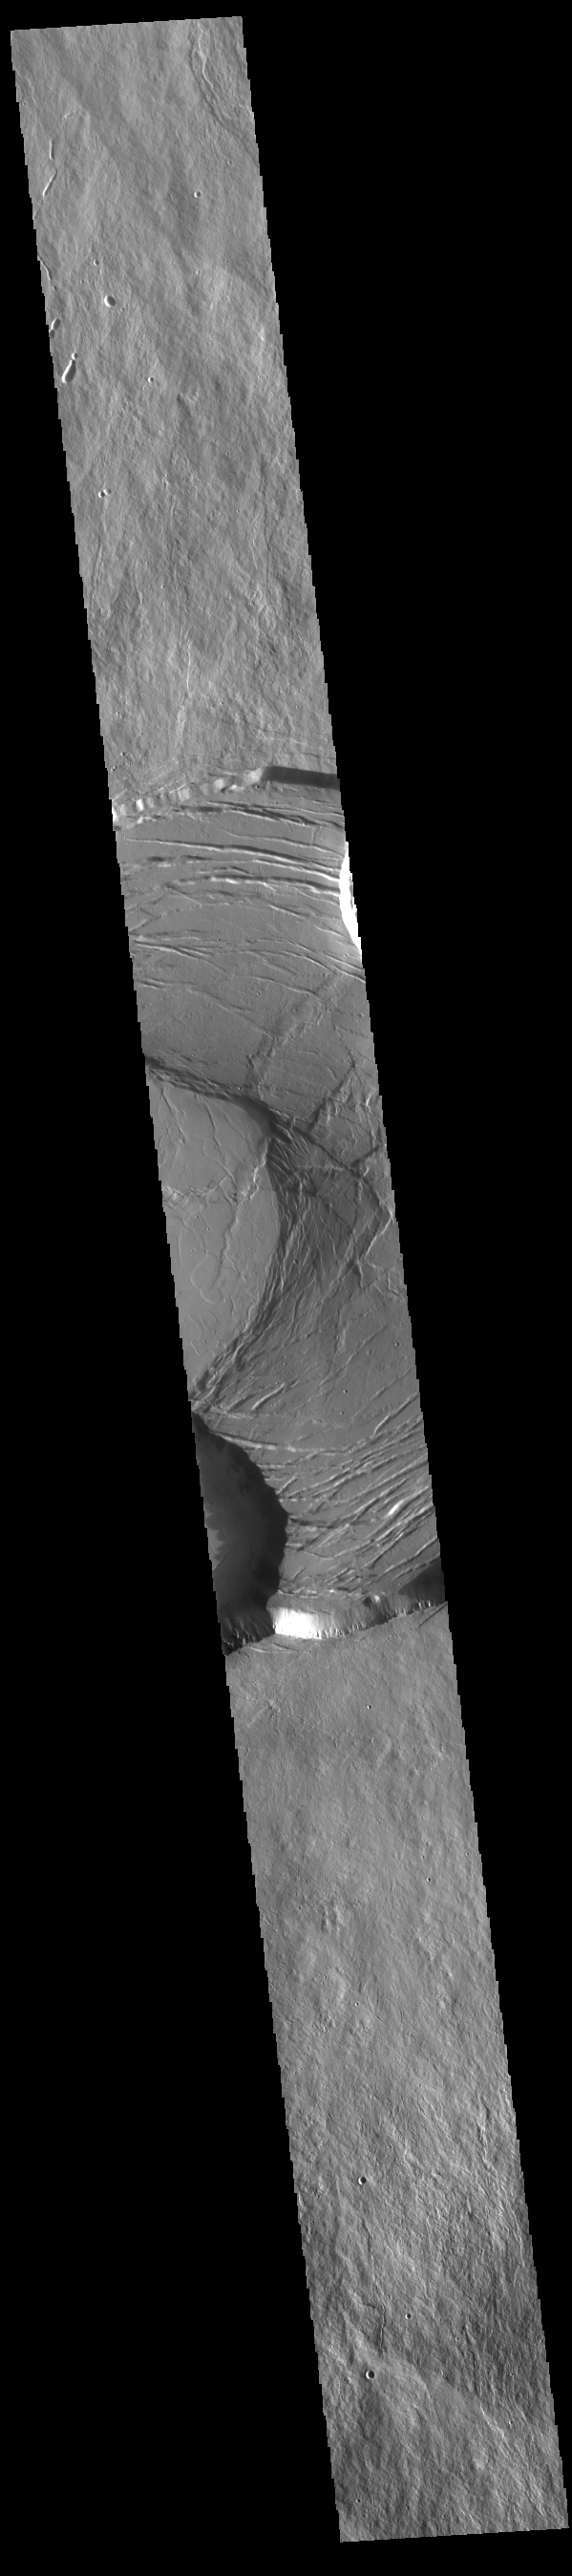

Olympus Mons Summit

Today’s VIS image shows part of the summit caldera of Olympus Mons. Scarps and extensional features (graben) record multiple stages of caldera collapse at the summit of Olympus Mons. Olympus Mons is the largest volcano in the solar system, reaching heights of over 40 km (25 miles) tall from base to summit, with the base covering an area as large as the state of Arizona. For comparison, Mauna Loa is 9 km (5.5 miles) tall measured from its base on the sea floor.

Credit: NASA/JPL-Caltech/ASU